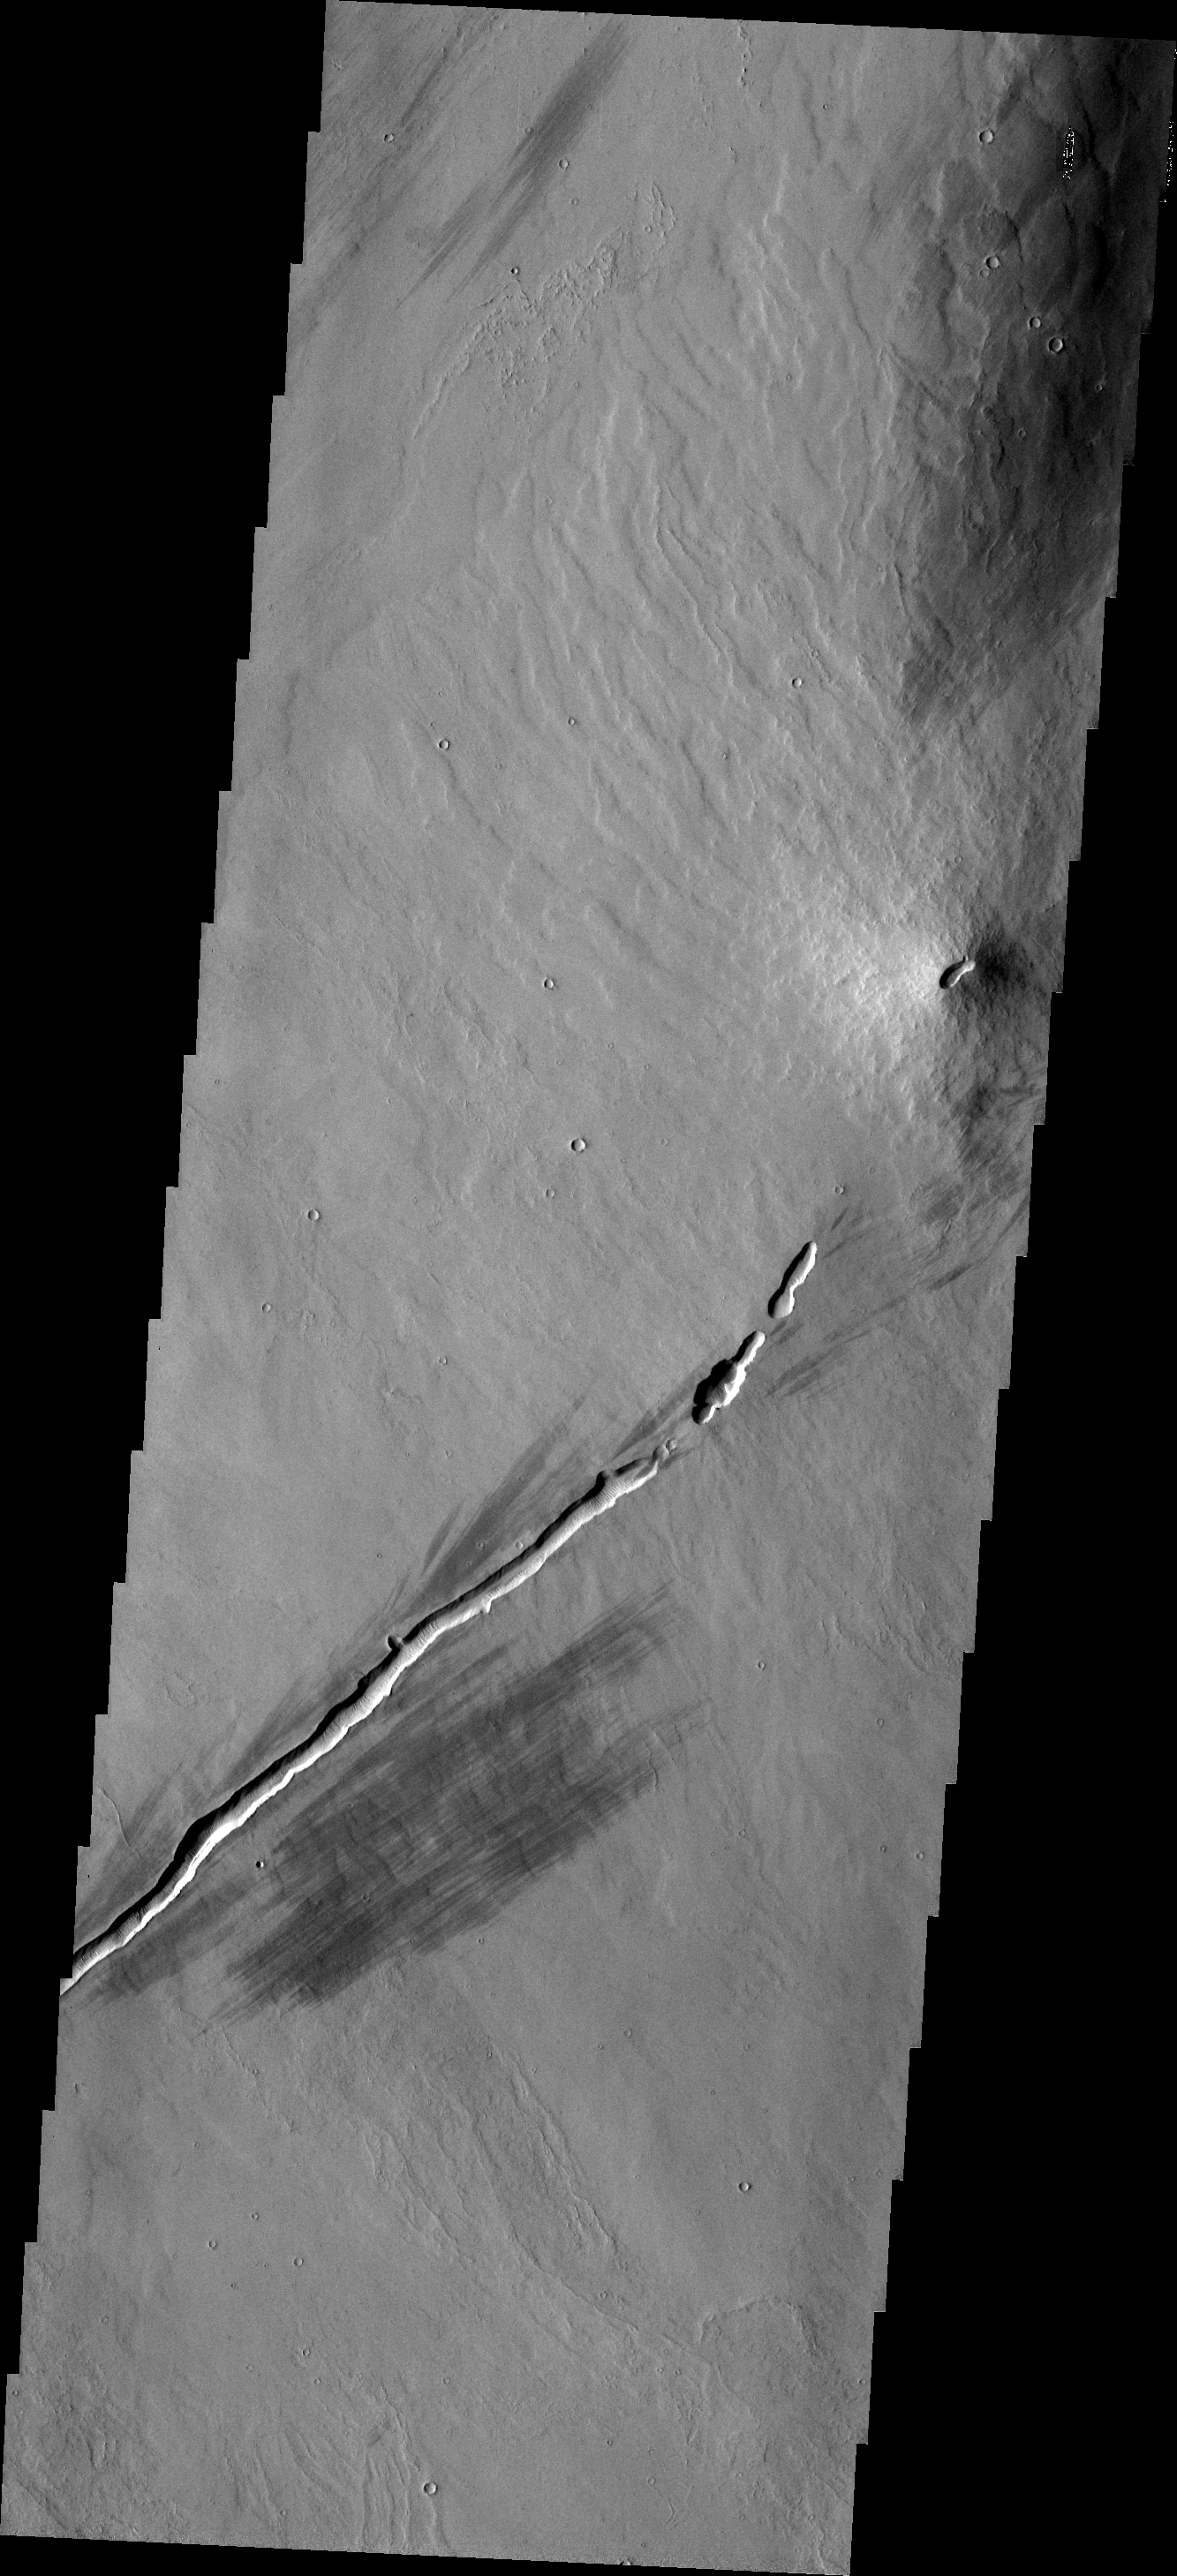

Small Volcano

This small volcanic construct is located in the Tharsis region. The linear depression in the lower part of the frame was likely a vent for lava flows. The summit vent of the volcano appears to align with the linear vent.

Image information: VIS instrument. Latitude -1.7N, Longitude 254.3E. 18 meter/pixel resolution.

Please see the THEMIS Data Citation Note for details on crediting THEMIS images.

Note: this THEMIS visual image has not been radiometrically nor geometrically calibrated for this preliminary release. An empirical correction has been performed to remove instrumental effects. A linear shift has been applied in the cross-track and down-track direction to approximate spacecraft and planetary motion. Fully calibrated and geometrically projected images will be released through the Planetary Data System in accordance with Project policies at a later time.

NASA’s Jet Propulsion Laboratory manages the 2001 Mars Odyssey mission for NASA’s Office of Space Science, Washington, D.C. The Thermal Emission Imaging System (THEMIS) was developed by Arizona State University, Tempe, in collaboration with Raytheon Santa Barbara Remote Sensing. The THEMIS investigation is led by Dr. Philip Christensen at Arizona State University. Lockheed Martin Astronautics, Denver, is the prime contractor for the Odyssey project, and developed and built the orbiter. Mission operations are conducted jointly from Lockheed Martin and from JPL, a division of the California Institute of Technology in Pasadena.

Credit: NASA/JPL/ASU